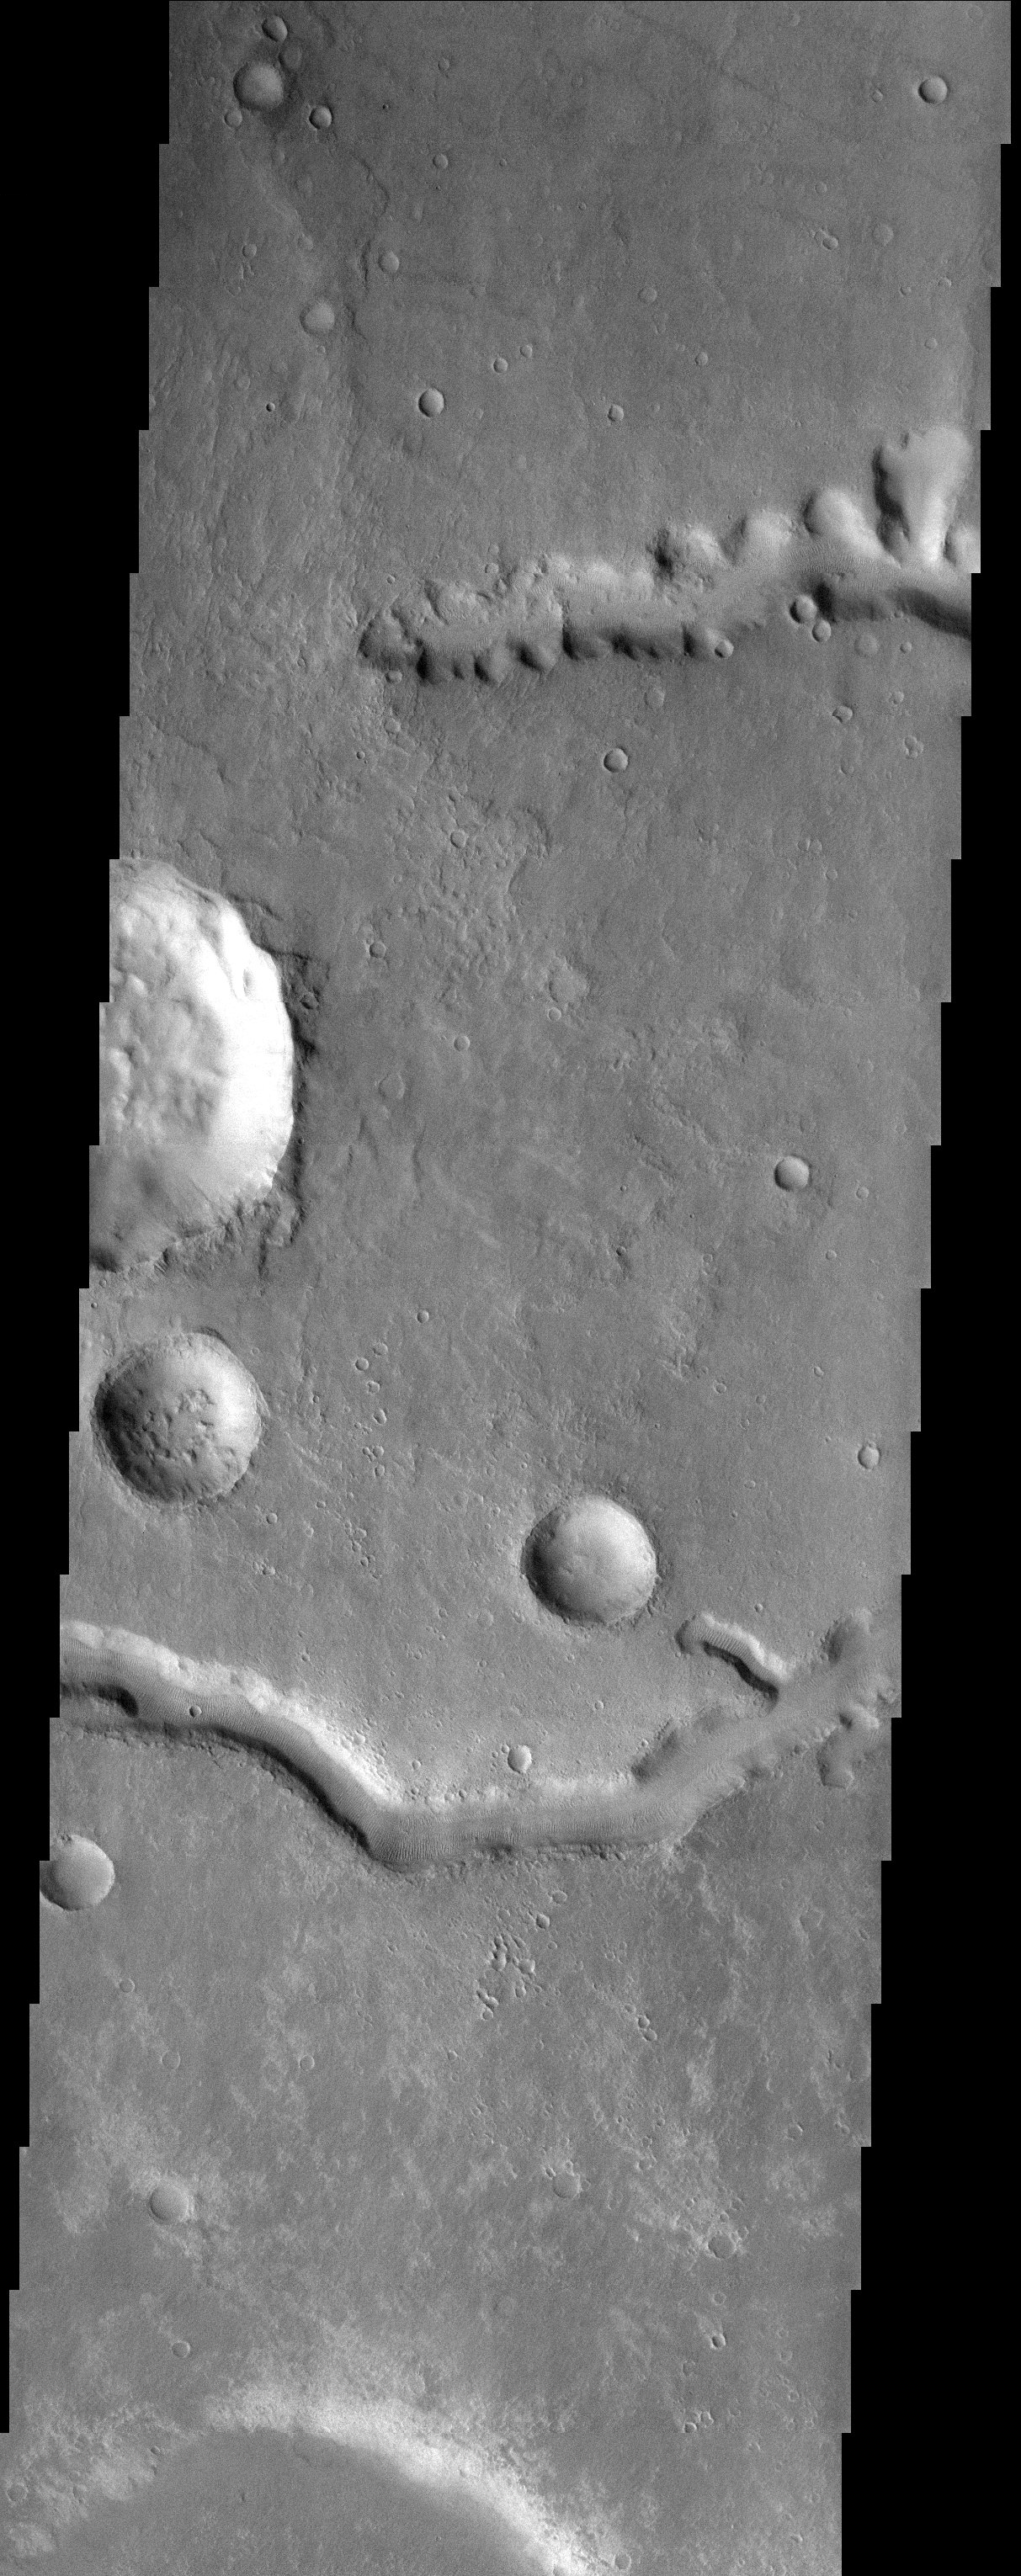

Nirgal Vallis

Released 16 September 2003

Upper reaches of Nirgal Vallis. This valley network is one of the longest on Mars and this image captures the sapping morphology (alcoves, stubby tributaries) associated with this channel. However, it is not clear how this channel formed (ground water sapping vs rain/snowmelt surface runoff). The last geomorphic process to occur is the one best preserved but it should be noted that earlier processes may have been modified and or wiped out.

Image information: VIS instrument. Latitude -27.4, Longitude 314.4 East (45.6 West). 19 meter/pixel resolution.

Note: this THEMIS visual image has not been radiometrically nor geometrically calibrated for this preliminary release. An empirical correction has been performed to remove instrumental effects. A linear shift has been applied in the cross-track and down-track direction to approximate spacecraft and planetary motion. Fully calibrated and geometrically projected images will be released through the Planetary Data System in accordance with Project policies at a later time.

NASA’s Jet Propulsion Laboratory manages the 2001 Mars Odyssey mission for NASA’s Office of Space Science, Washington, D.C. The Thermal Emission Imaging System (THEMIS) was developed by Arizona State University, Tempe, in collaboration with Raytheon Santa Barbara Remote Sensing. The THEMIS investigation is led by Dr. Philip Christensen at Arizona State University. Lockheed Martin Astronautics, Denver, is the prime contractor for the Odyssey project, and developed and built the orbiter. Mission operations are conducted jointly from Lockheed Martin and from JPL, a division of the California Institute of Technology in Pasadena.

Credit: NASA/JPL/Arizona State University